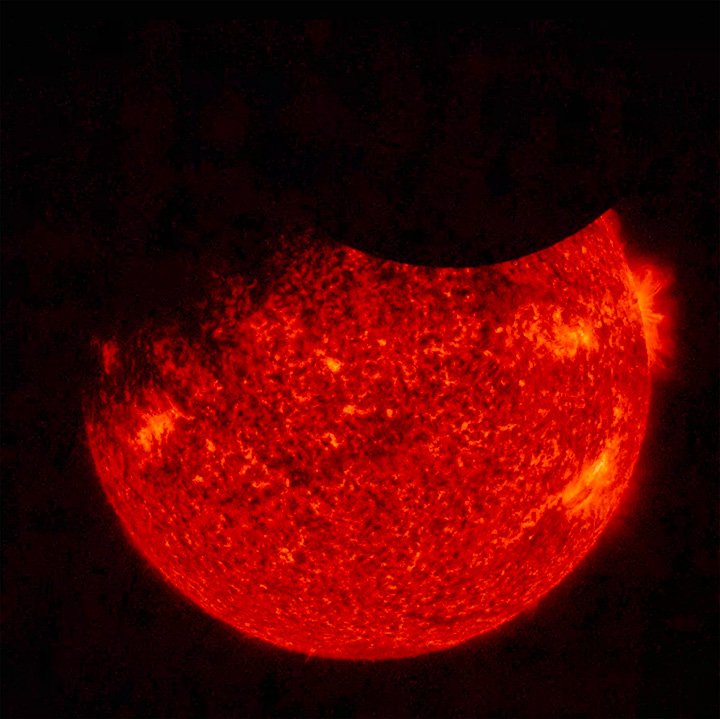

Double Eclipse

Solar Dynamics Observatory (SDO) saw both the Moon (upper right) and the Earth (upper left) partially block the sun (Sept. 1, 2016 at 7:33 UT). Just before this image was taken, the Earth totally blocked the sun for a while. SDO orbits 22,000 miles above the Earth in a highly elliptical orbit that sometimes puts the Moon or Earth in front of the sun. The sun image was taken in a wavelength of extreme ultraviolet light. Only once before have both been there at the same time. Note that the edge of the moon is quite crisp because it has no atmosphere.

Movies
PIA21028_Double_Eclipse2016_big.mp4
PIA21028_Double_Eclipse2016_sm.mp4

SDO is managed by NASA’s Goddard Space Flight Center, Greenbelt, Maryland, for NASA’s Science Mission Directorate, Washington. Its Atmosphere Imaging Assembly was built by the Lockheed Martin Solar Astrophysics Laboratory (LMSAL), Palo Alto, California.

Credit: NASA/GSFC/Solar Dynamics Observatory